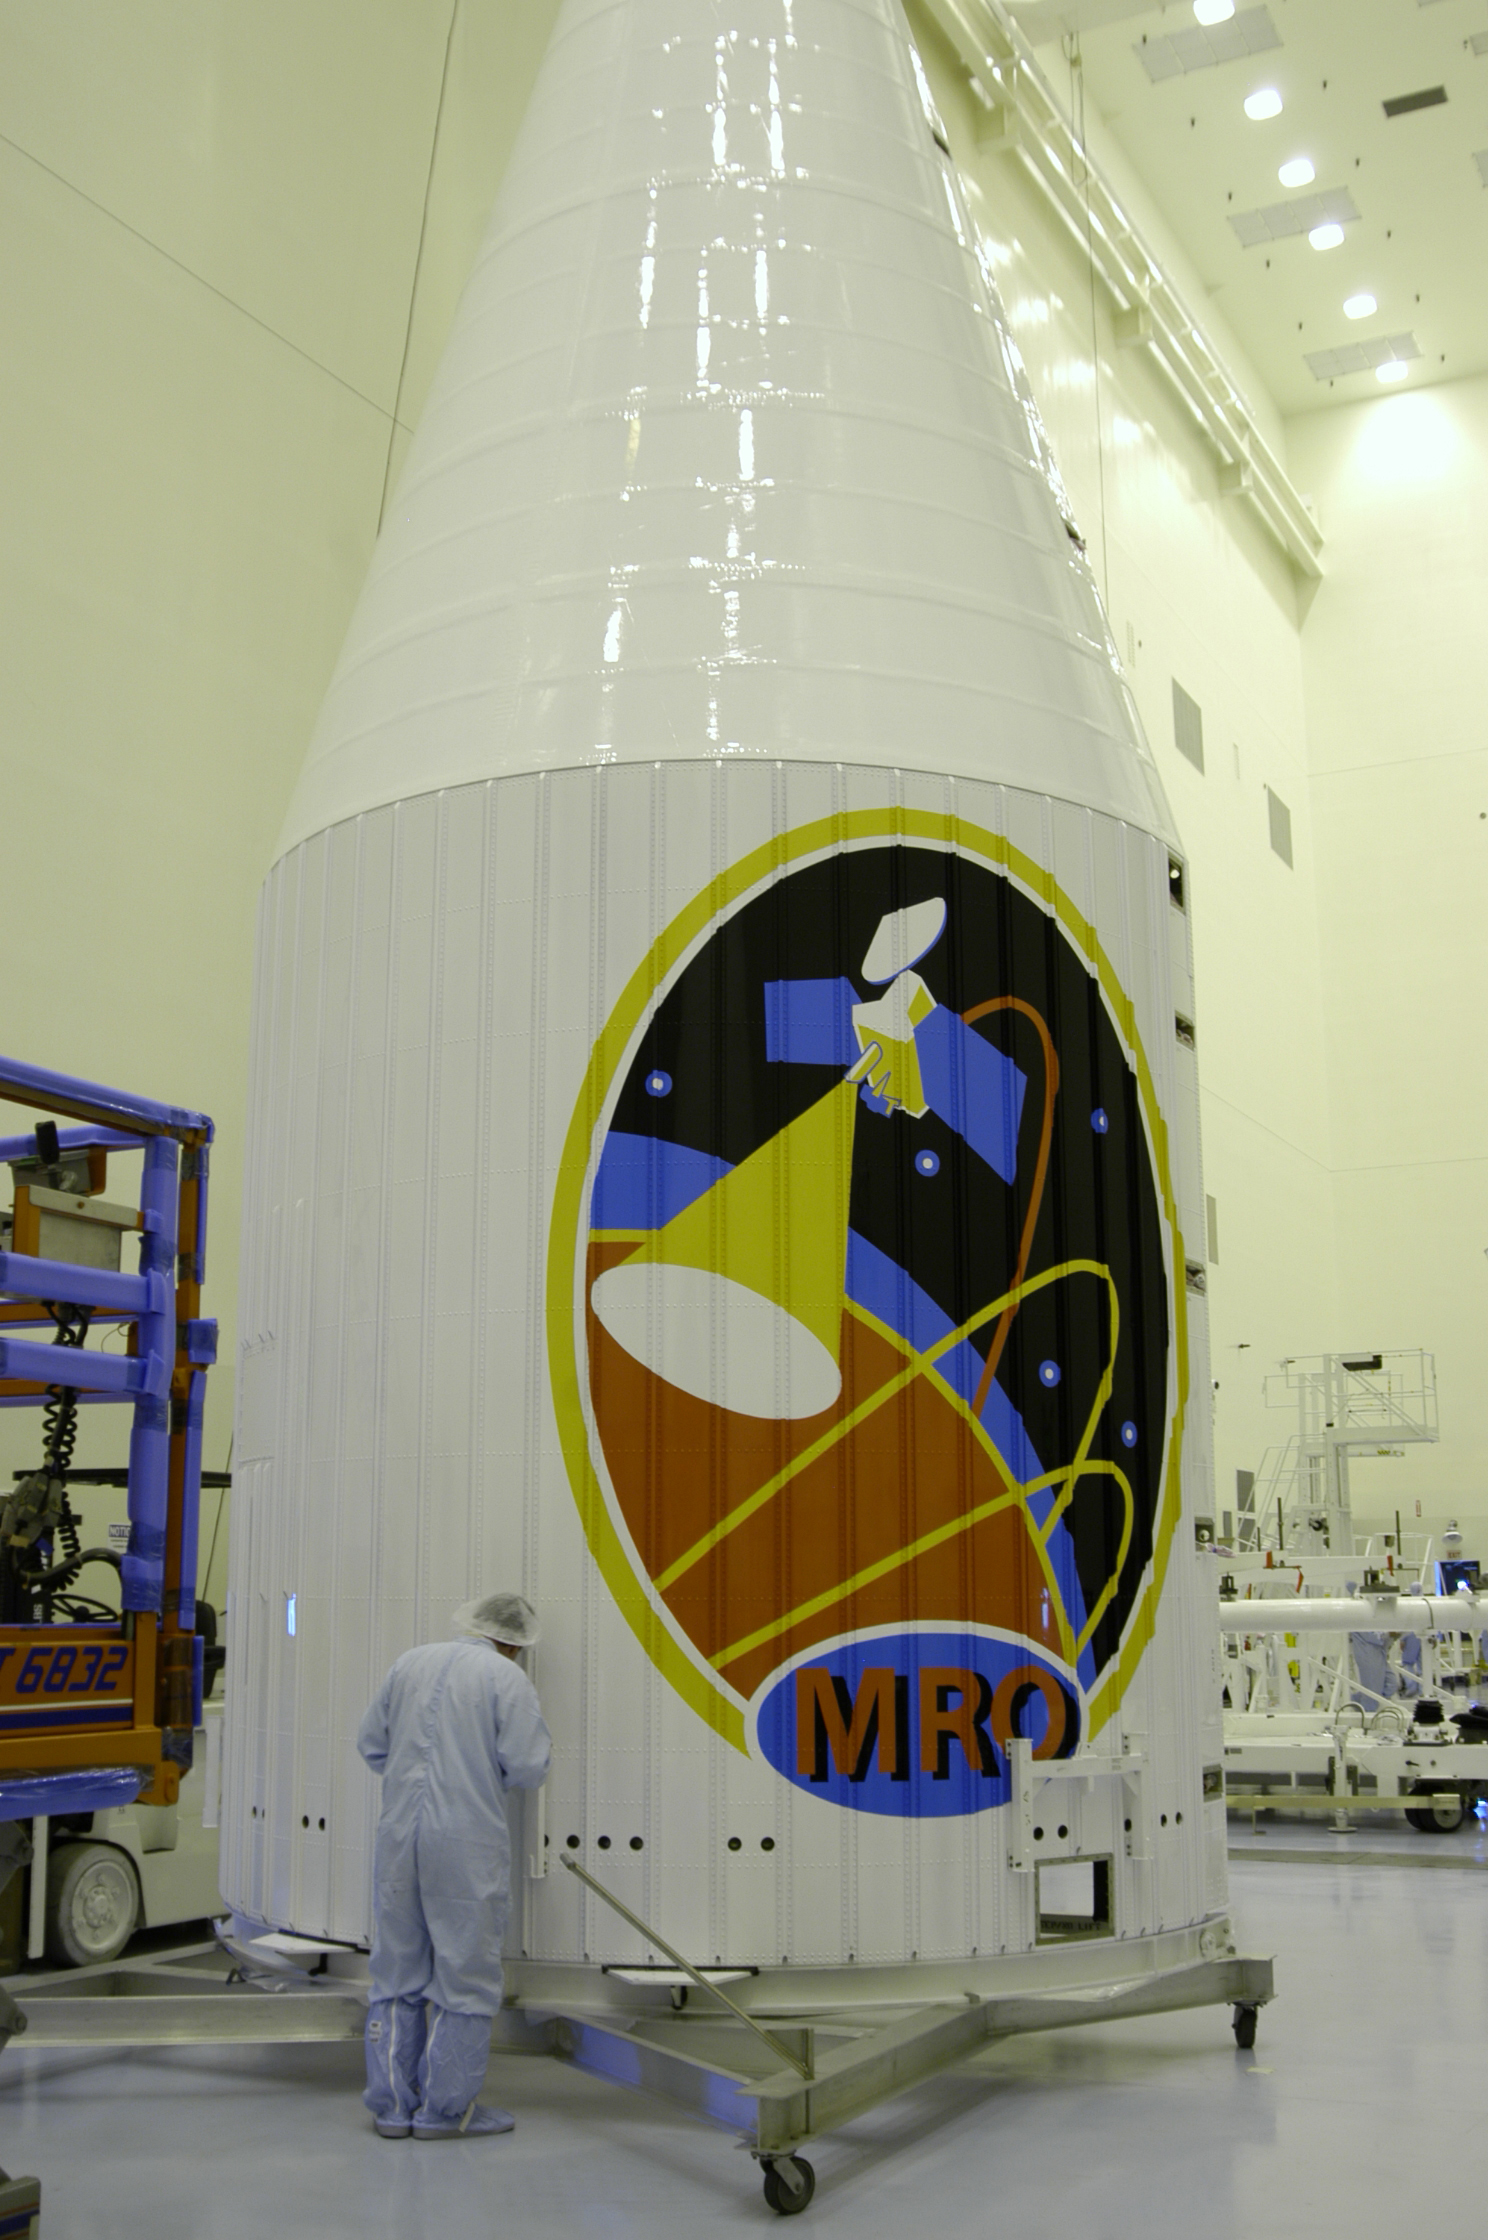

Fairing Preparing for Farewell

This image features the protective fairing that will encapsulate the Mars Reconnaissance Orbiter atop an Atlas V rocket. The lively logo celebrates the intense science mission ahead of the orbiter.

Credit: NASA/JPL/Lockheed Martin Space Systems